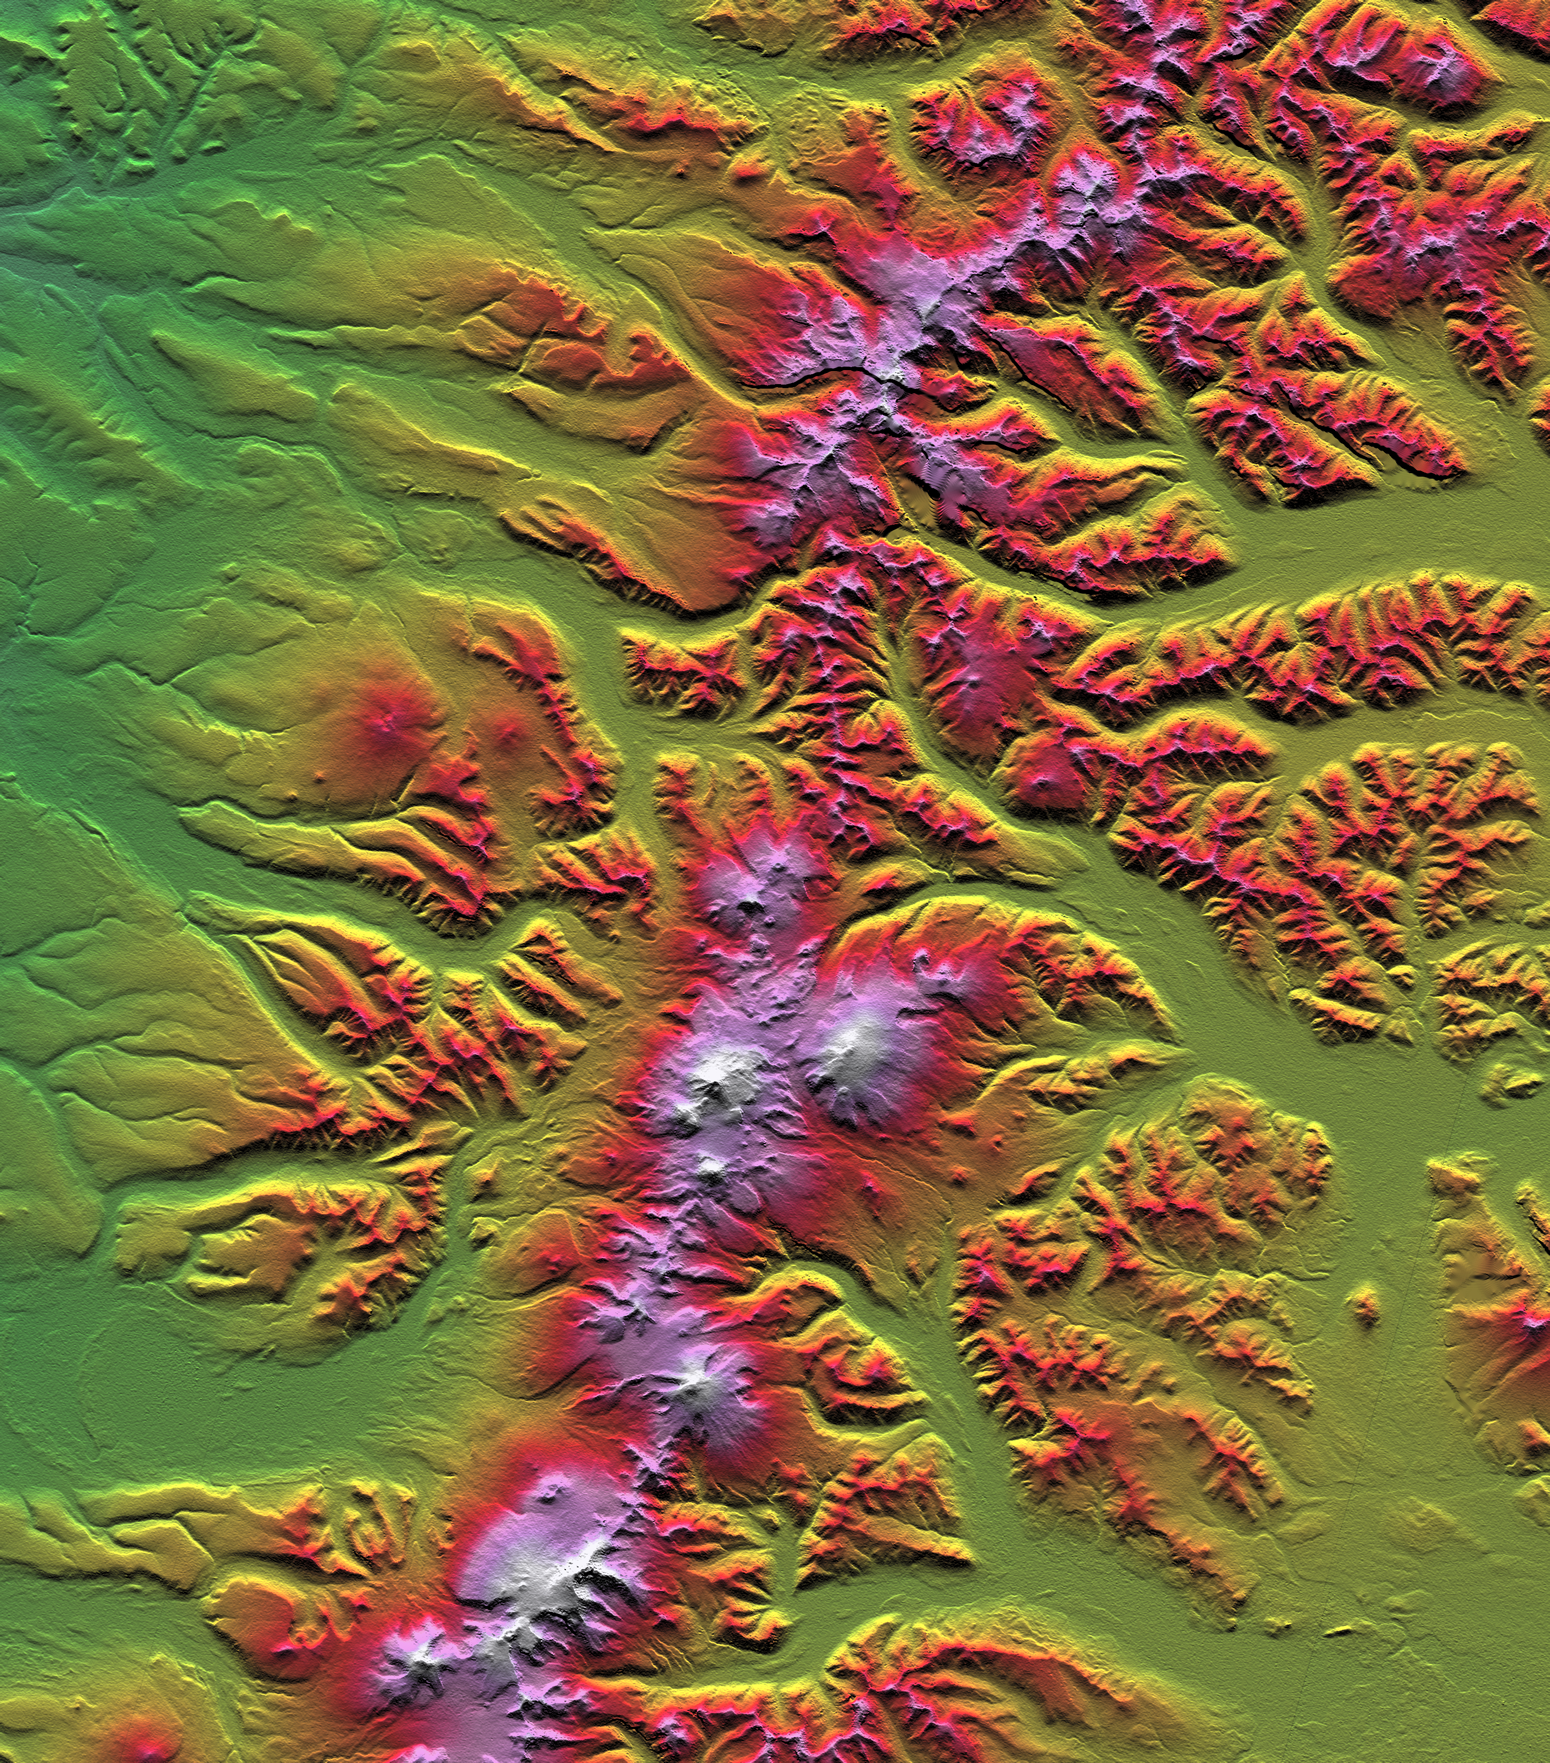

SRTM Colored Height and Shaded Relief: Sredinnyy Khrebet, Kamchatka Peninsula, Russia

The Kamchatka Peninsula in eastern Russia is shown in this scene created from a preliminary elevation model derived from the first data collected during the Shuttle Radar Topography Mission (SRTM) on February 12, 2000. Sredinnyy Khrebet, the mountain range that makes up the spine of the peninsula, is a chain of active volcanic peaks. Pleistocene and recent glaciers have carved the broad valleys and jagged ridges that are common here. The relative youth of the volcanism is revealed by the topography as infilling and smoothing of the otherwise rugged terrain by lava, ash, and pyroclastic flows, particularly surrounding the high peaks in the south central part of the image. Elevations here range from near sea level up to 2,618 meters (8,590 feet).

Two visualization methods were combined to produce this image: shading and color coding of topographic height. The shade image was derived by computing topographic slope in the north-south direction. Northern slopes appear bright and southern slopes appear dark. Color coding is directly related to topographic height, with green at the lower elevations, rising through yellow, red, and magenta, to white at the highest elevations.

Elevation data used in this image was acquired by the Shuttle Radar Topography Mission (SRTM) aboard Space Shuttle Endeavour, launched on February 11, 2000. SRTM used the same radar instrument that comprised the Spaceborne Imaging Radar-C/X-Band Synthetic Aperture Radar (SIR-C/X-SAR) that flew twice on Space Shuttle Endeavour in 1994. SRTM was designed to collect three-dimensional measurements of Earth’s surface. To collect the 3-D data, engineers added a 60-meter-long (200-foot) mast, installed additional C-band and X-band antennas, and improved tracking and navigation devices. The mission is a cooperative project between the National Aeronautics and Space Administration (NASA), the National Imagery and Mapping Agency (NIMA) of the U.S. Department of Defense, and the German and Italian space agencies. It is managed by NASA’s Jet Propulsion Laboratory, Pasadena, CA, for NASA’s Earth Science Enterprise, Washington, DC.

Size: 93.0 x 105.7 kilometers ( 57.7 x 65.6 miles)
Location: 58.3 deg. North lat., 160.9 deg. East lon.
Orientation: North toward the top
Image Data: Shaded and colored SRTM elevation model
Date Acquired: February 12, 2000

Credit: NASA/JPL/NIMA